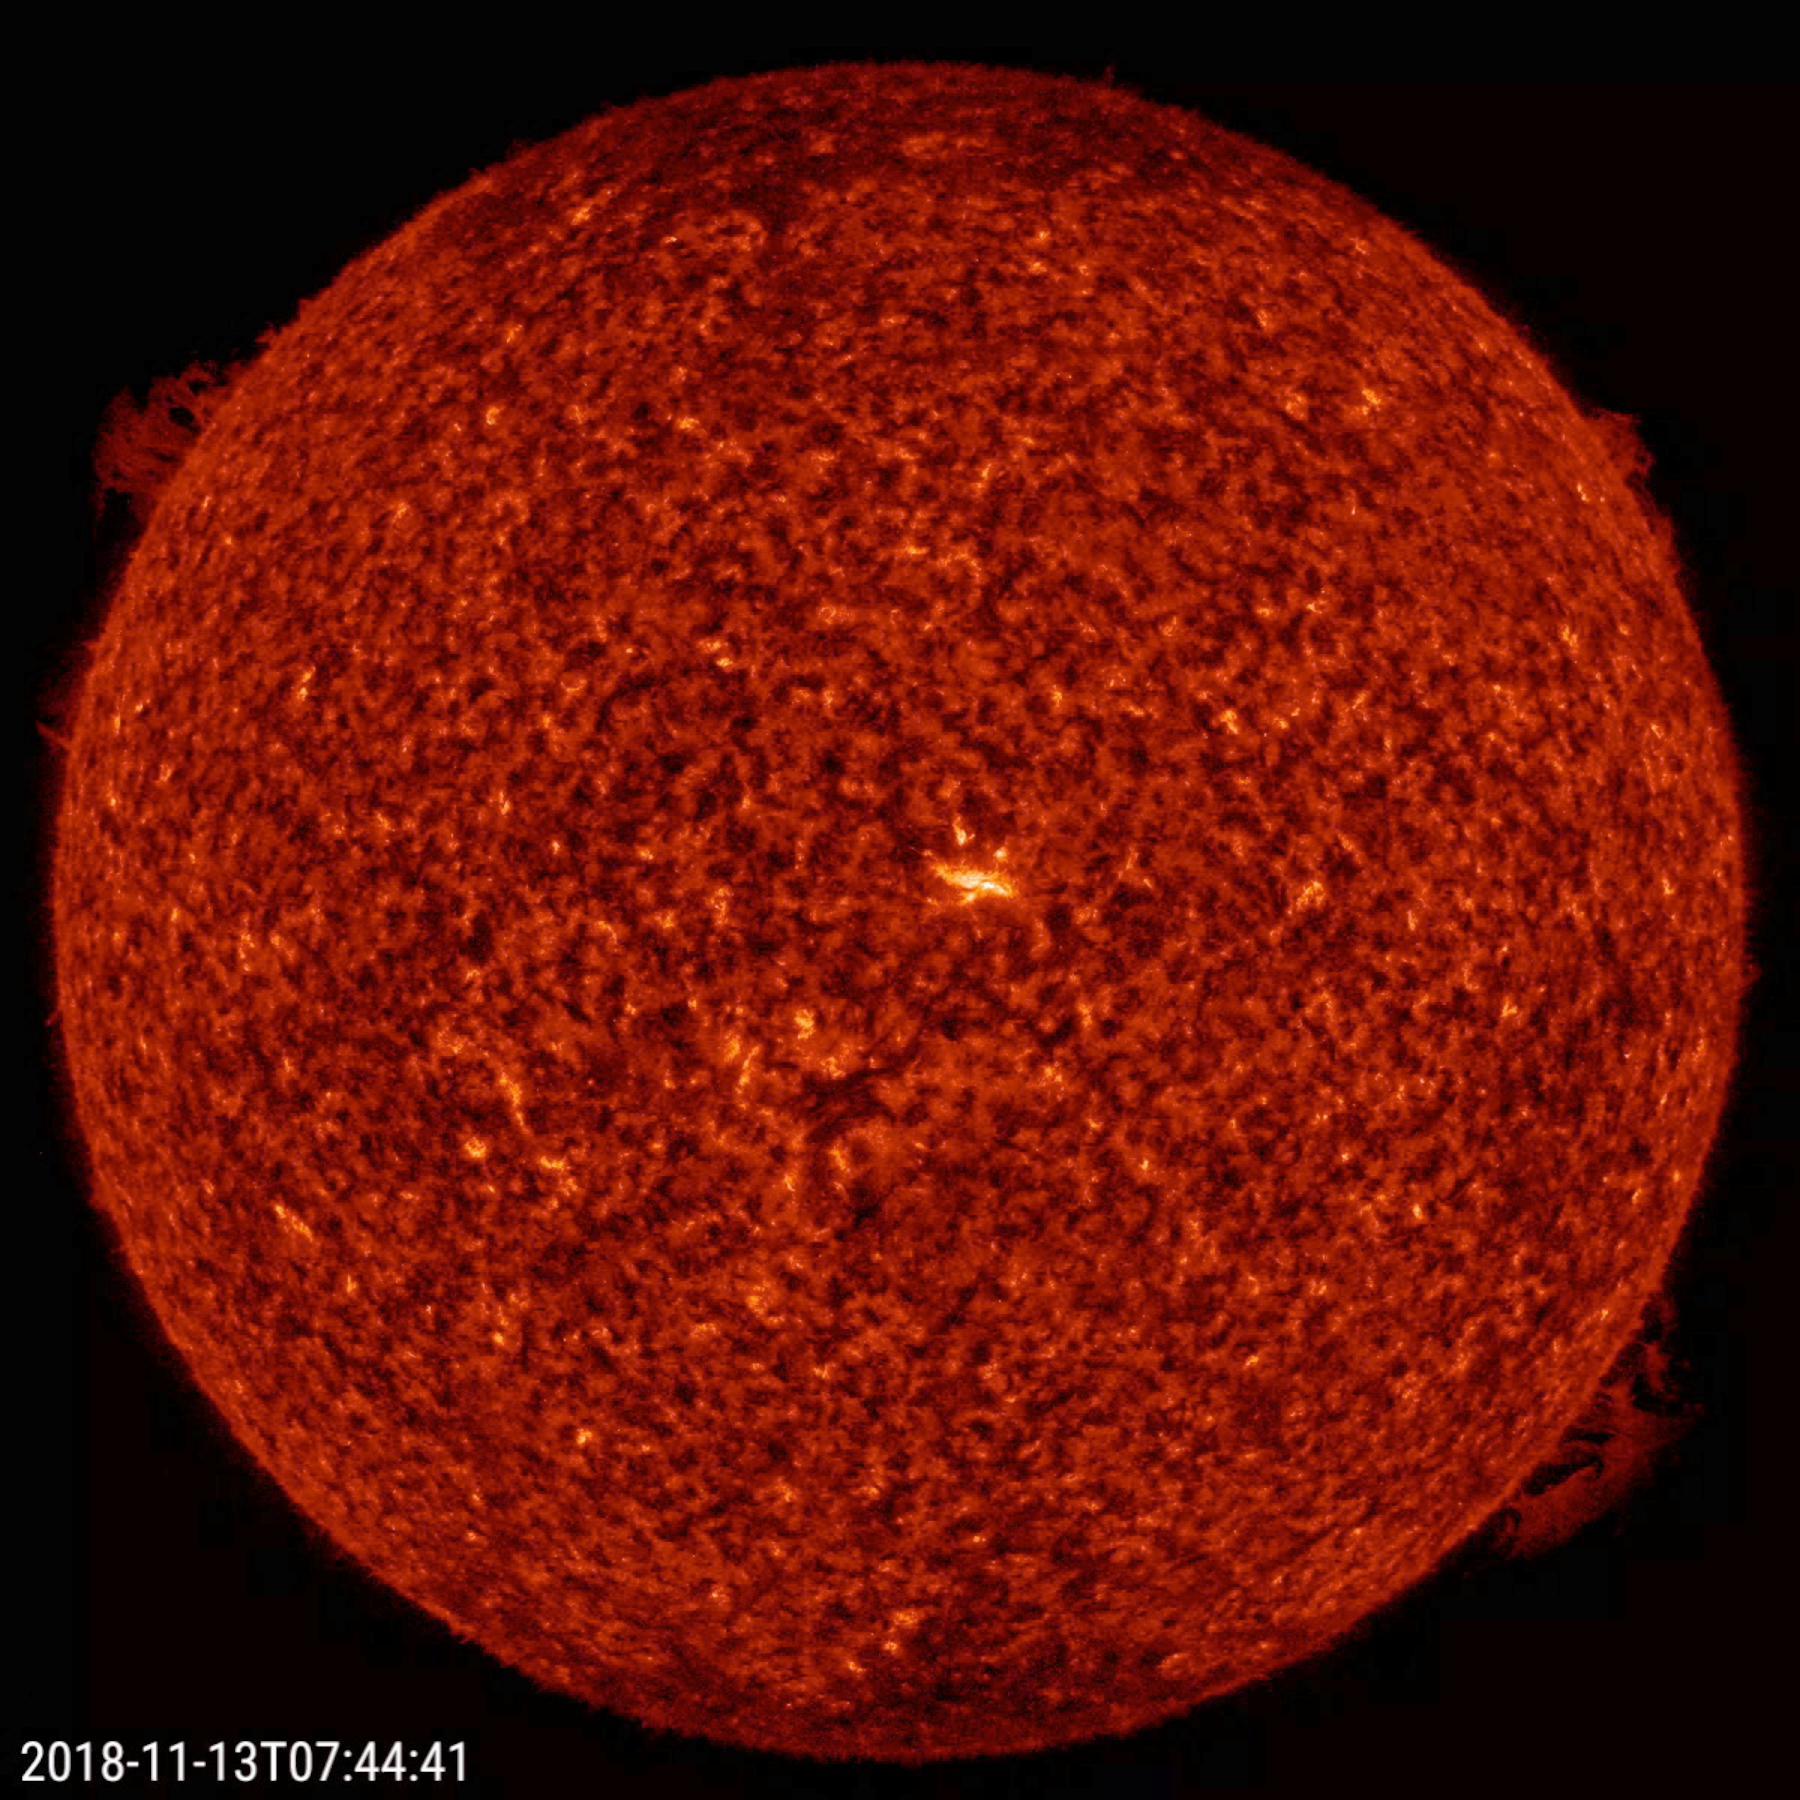

Opposing Solar Prominences

Two solar prominences, directly at opposite sides of the Sun, rose up, twisted around, and fell apart at roughly the same time over a 26-hour period (Nov. 12-13, 2018). Prominences are cooler clouds of plasma suspended above the Sun by powerful magnetic forces. Although prominences are fairly common, it is uncommon to see two of them, about the same size, diametrically opposed to each other and lasting just about the same time. The images were taken in a wavelength of extreme ultraviolet light.

Movie
PIA18143_Opposing_Proms_big.mp4

SDO is managed by NASA’s Goddard Space Flight Center, Greenbelt, Maryland, for NASA’s Science Mission Directorate, Washington. Its Atmosphere Imaging Assembly was built by the Lockheed Martin Solar Astrophysics Laboratory (LMSAL), Palo Alto, California.

Credit: NASA/GSFC/Solar Dynamics Observatory